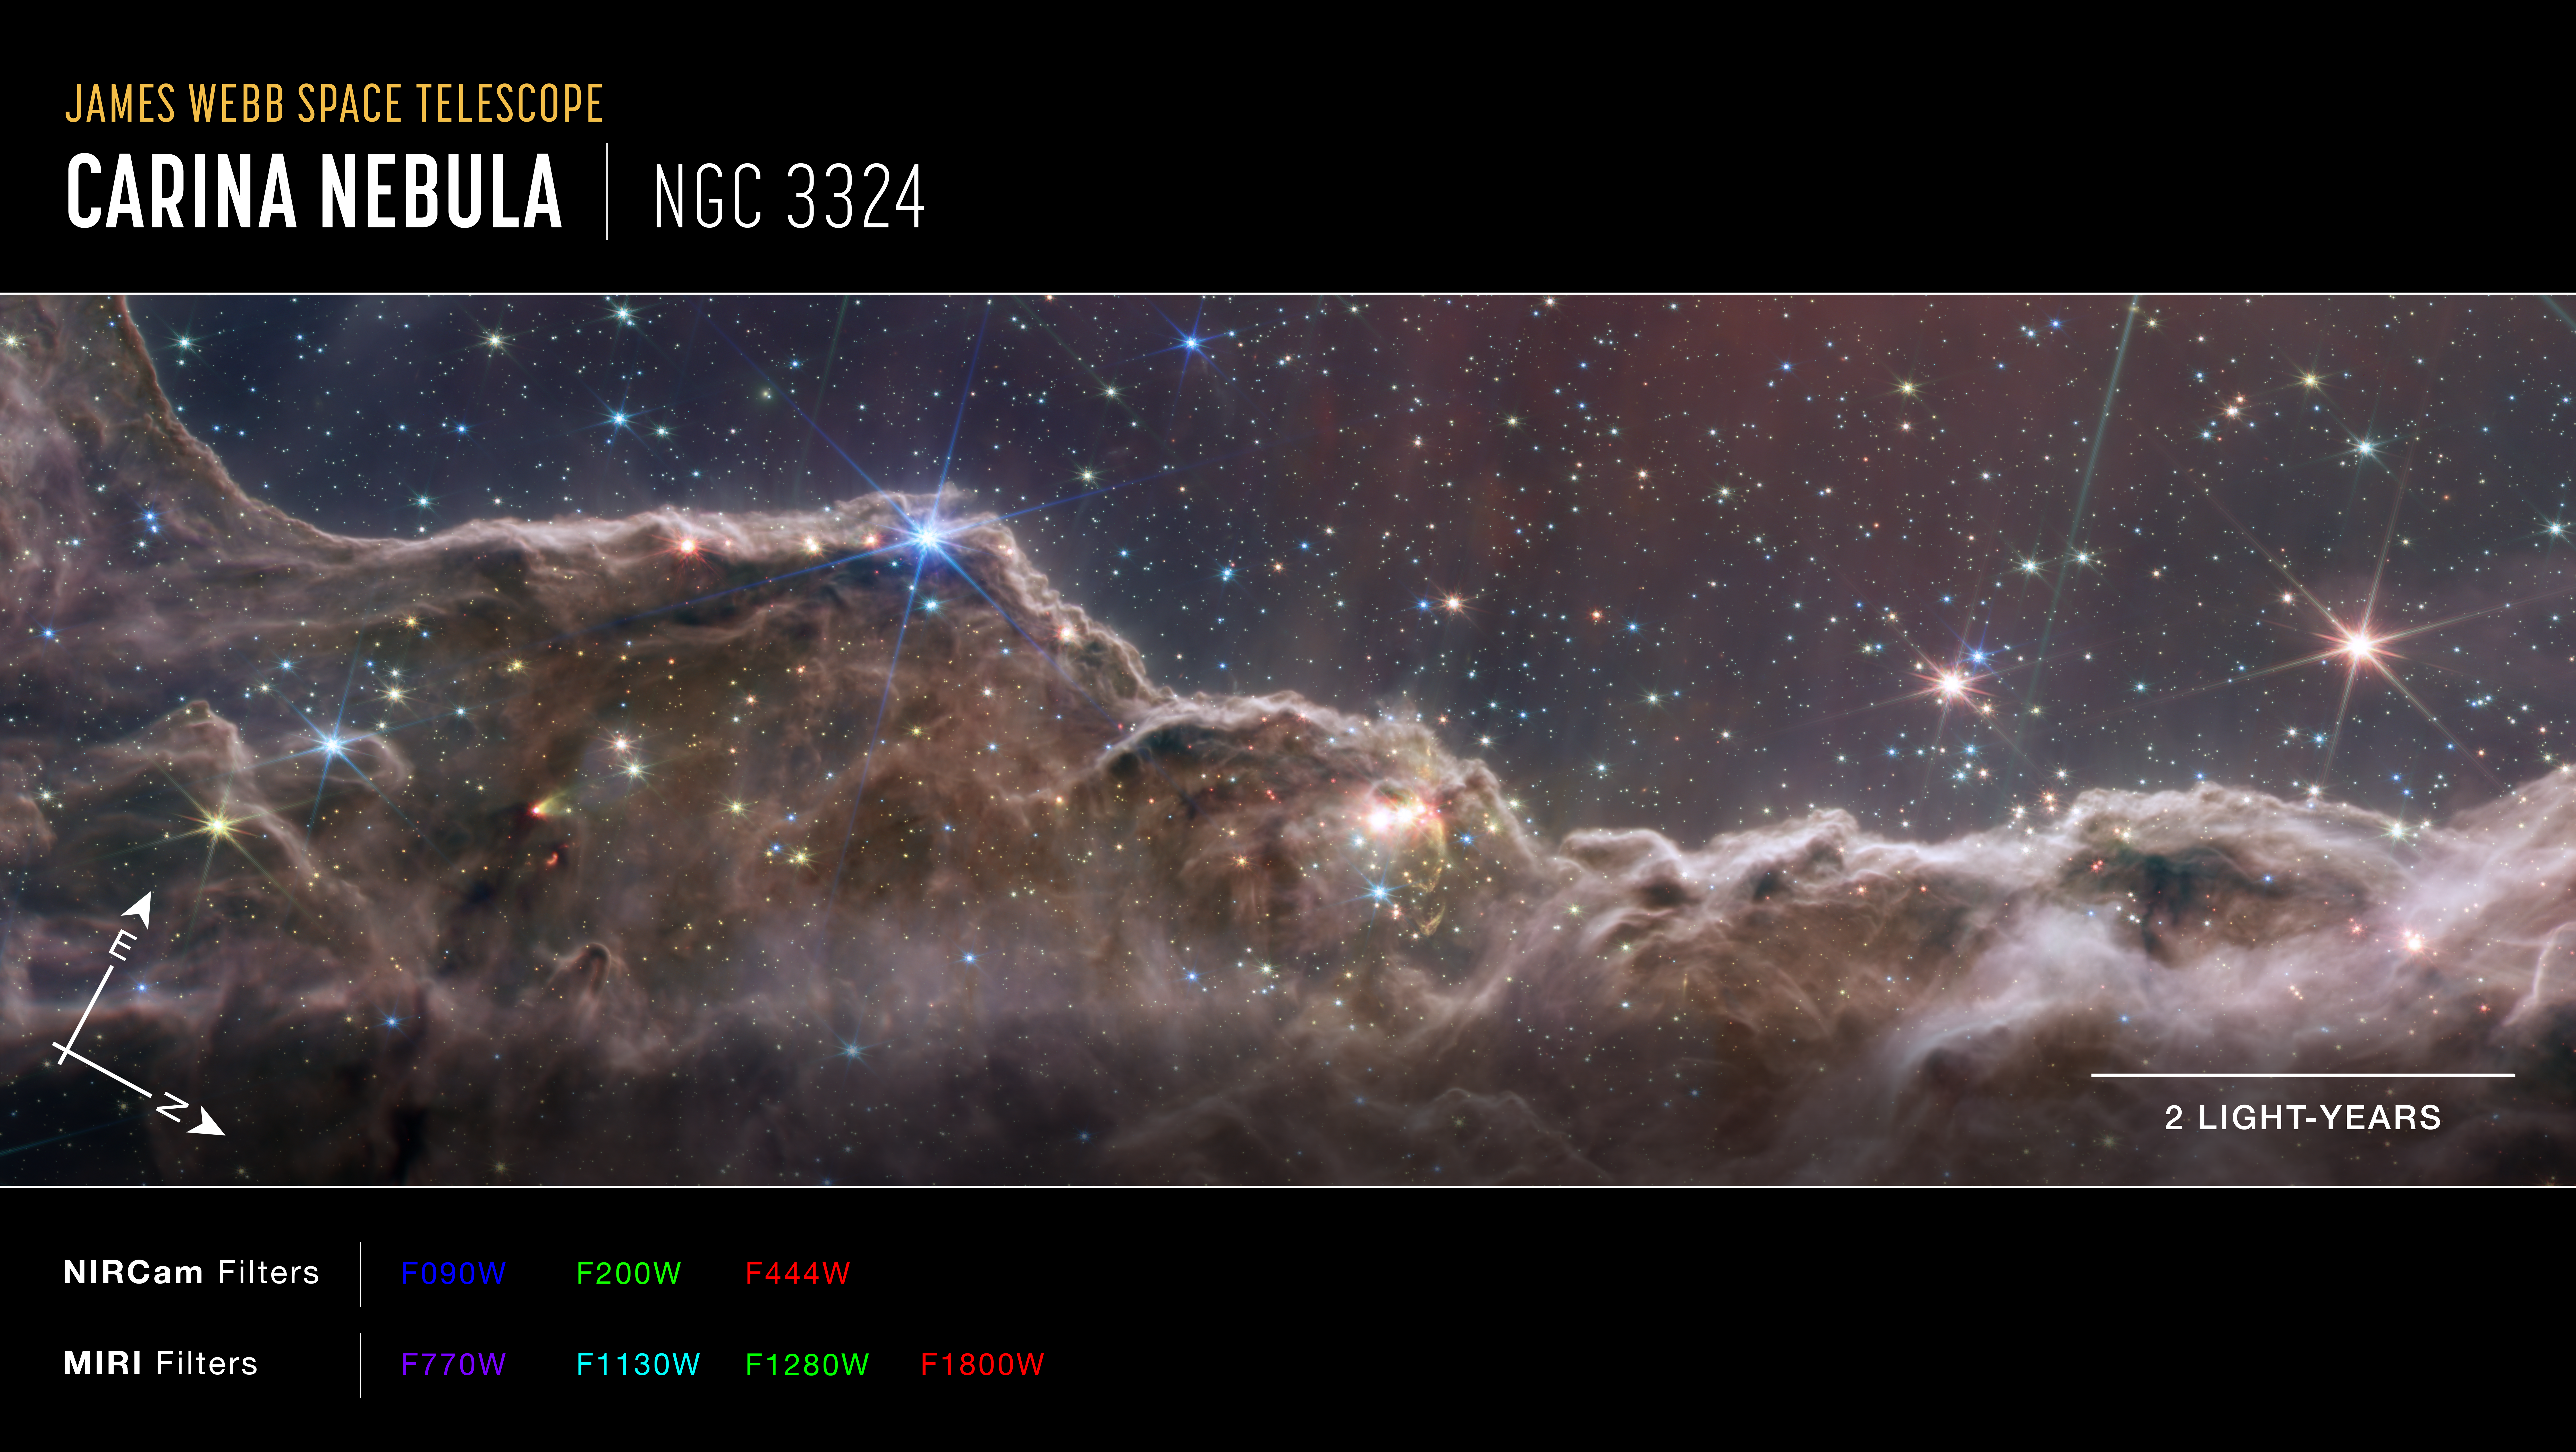

“Cosmic Cliffs” in the Carina Nebula (NIRCam and MIRI Composite Compass Image)

Composite image of the Carina Nebula (NGC 3324) captured by Webb’s Near-Infrared Camera (NIRCam) and Mid-Infrared Instrument (MIRI), with compass arrows, scale bar, and color key for reference.

The north and east compass arrows show the orientation of the image on the sky. Note that the relationship between north and east on the sky (as seen from below) is flipped relative to direction arrows on a map of the ground (as seen from above).

The scale bar is labeled in light-years, which is the distance that light travels in one Earth-year. (It takes 2 years for light to travel a distance equal to the length of the scale bar.) One light-year is equal to about 5.88 trillion miles or 9.46 trillion kilometers. The field of view shown in this image is approximately 12 light-years across.

This image shows invisible near-infrared and mid-infrared wavelengths of light that have been translated into visible-light colors. The color key shows which NIRCam and MIRI filters were used when collecting the light. The color of each filter name is the visible light color used to represent the infrared light that passes through that filter.

Read the full image caption.

Credit: Image: NASA, ESA, CSA, STScI